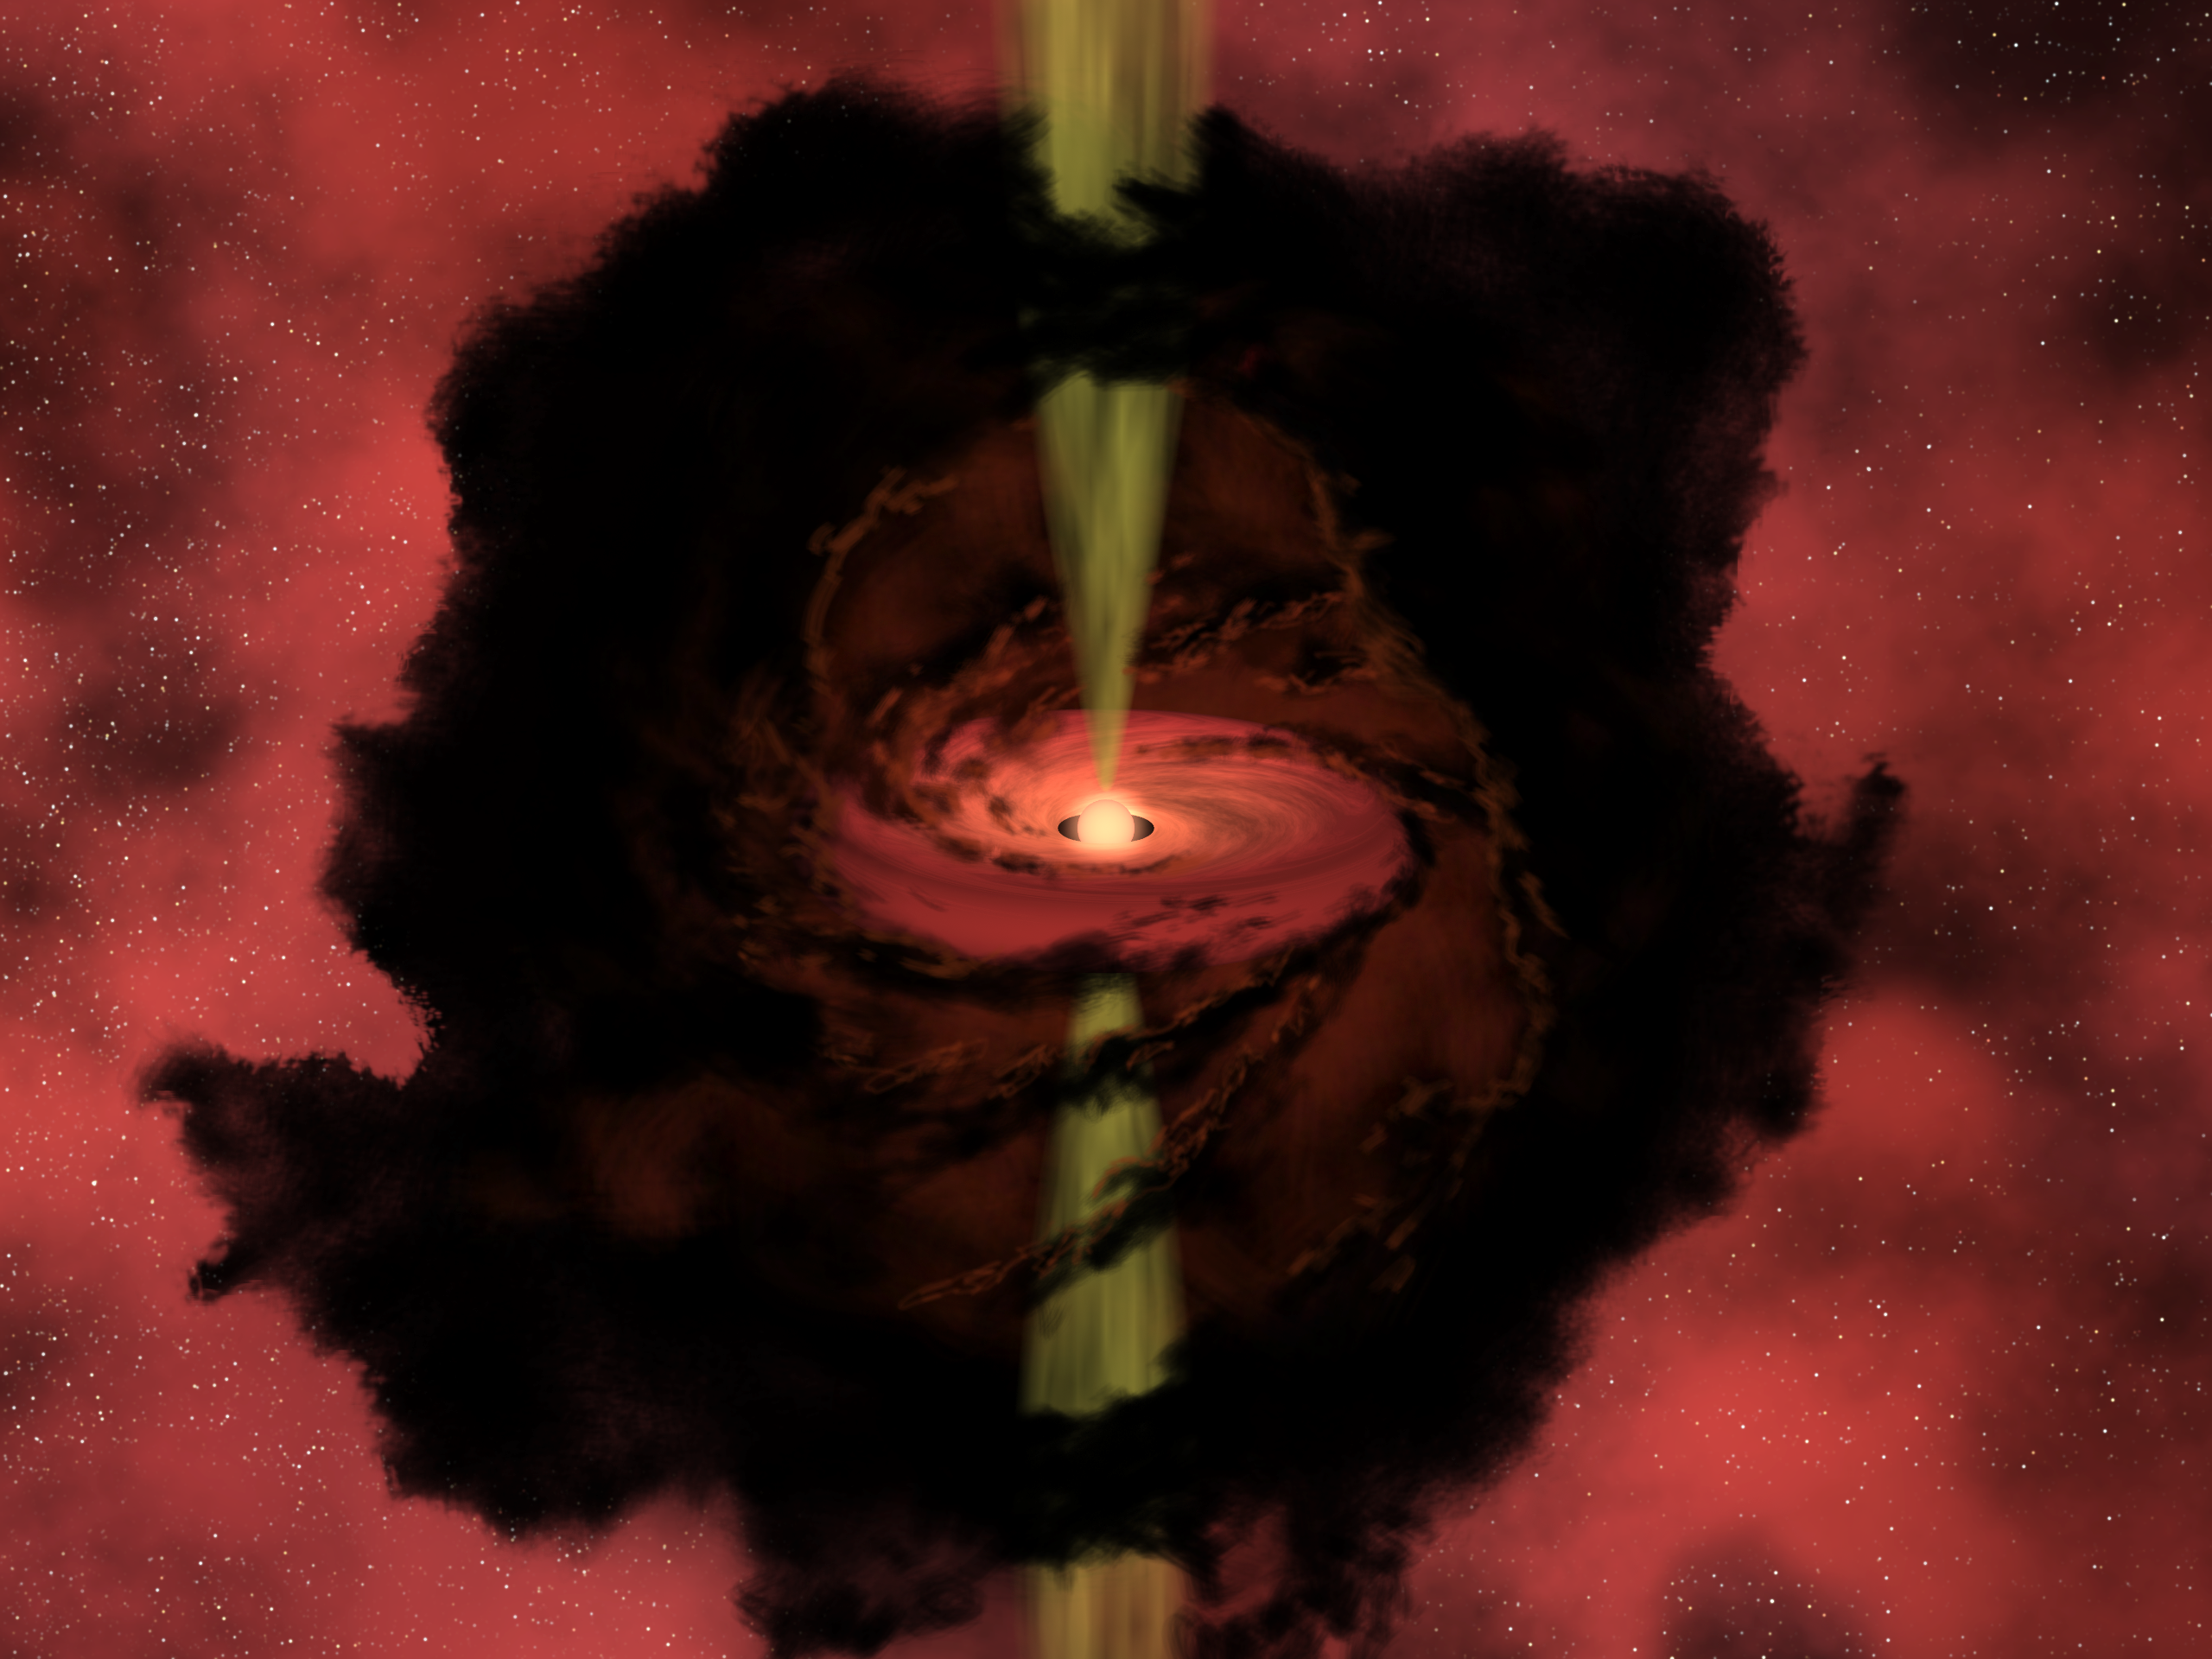

Artist's Conception of L1014

In this artist's conception, we peer through the dark dust of L1014 to witness the birth of a star. NASA's Spitzer Space Telescope has detected a faint, warm object inside the apparently starless core of a small, dense molecular cloud. If, as astronomers suspect, there is a young star deep inside the dusty core, it would have a structure similar to this illustration.Dark dust from the cloud, attracted by the gravity of the newborn star, forms a disc as it spirals inward. Often, the hidden birth of a star is heralded by bipolar outflows, jets of material moving outward from the star's poles. Although astronomers do see a faint "fan-shaped nebulosity" where they might expect the jet to be, the existence of the jet has yet to be confirmed.

Credit: NASA/JPL-Caltech/R. Hurt (SSC)